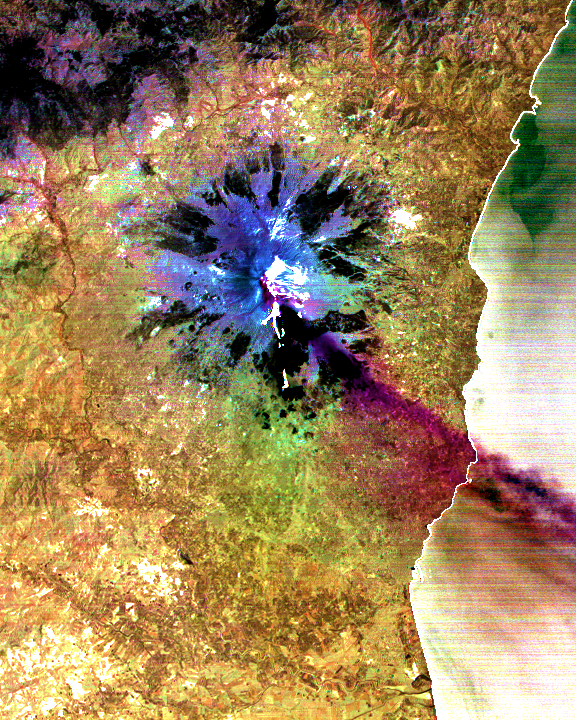

Sulfur Dioxide Plume During the Continuing Eruption of Mt. Etna, Italy

The current eruption of Mt. Etna started on July 17, and has continued to the present. This ASTER image was acquired on Sunday, July 29 and shows the sulfur dioxide plume (in purple) originating form the summit, drifting over the city of Catania, and continuing over the Ionian Sea. ASTER’s unique combination of multiple thermal infrared channels and high spatial resolution allows the determination of the thickness and position of the SO2 plume. The image covers an area of 24 x 30 km.

The image is centered at 37.7 degrees north latitude, 15 degrees east longitude.

Advanced Spaceborne Thermal Emission and Reflection Radiometer (ASTER) is one of five Earth-observing instruments launched December 18, 1999, on NASA’s Terra satellite. The instrument was built by Japan’s Ministry of International Trade and Industry. A joint U.S./Japan science team is responsible for validation and calibration of the instrument and the data products. Dr. Anne Kahle at NASA’s Jet Propulsion Laboratory, Pasadena, California, is the U.S. science team leader; Moshe Pniel of JPL is the project manager. ASTER is the only high-resolution imaging sensor on Terra. The primary goal of the ASTER mission is to obtain high-resolution image data in 14 channels over the entire land surface, as well as black and white stereo images. With revisit time of between 4 and 16 days, ASTER will provide the capability for repeat coverage of changing areas on Earth’s surface.

The broad spectral coverage and high spectral resolution of ASTER will provide scientists in numerous disciplines with critical information for surface mapping and monitoring dynamic conditions and temporal change. Examples of applications include monitoring glacial advances and retreats, potentially active volcanoes, thermal pollution, and coral reef degradation; identifying crop stress; determining cloud morphology and physical properties; evaluating wetlands; mapping surface temperature of soils and geology; and measuring surface heat balance.

Credit: NASA/GSFC/METI/ERSDAC/JAROS, and U.S./Japan ASTER Science Team